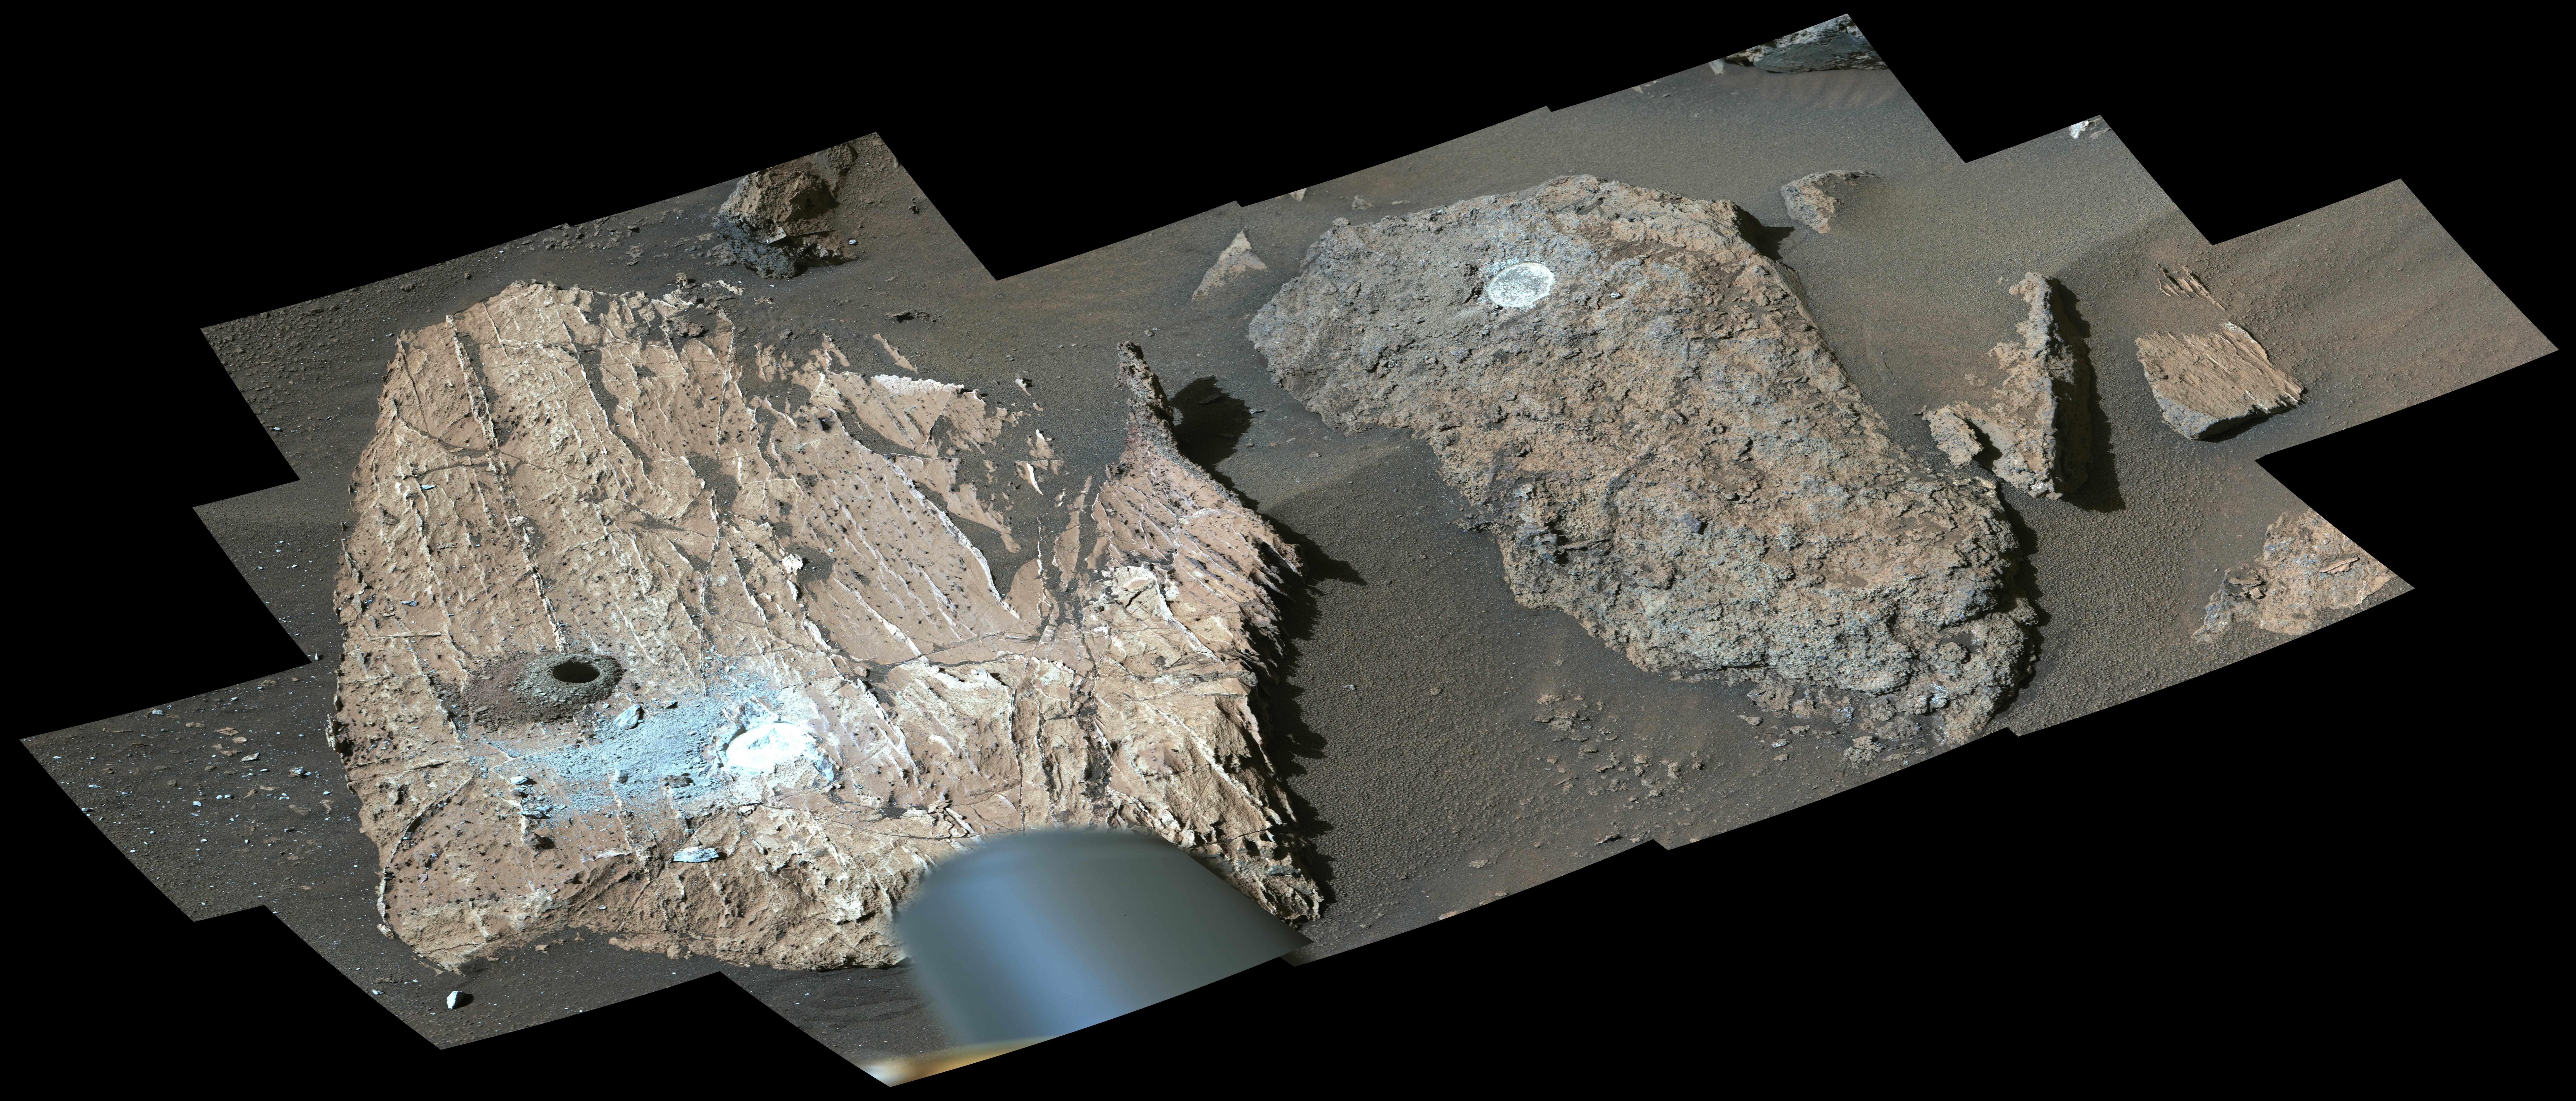

Mastcam-Z Views the ‘Cheyava Falls’ Workspace

NASA’s Perseverance Mars rover used its Mastcam-Z instrument to view this workspace around the sample collected from a rock nicknamed “Cheyava Falls.” A drill hole is visible (far left) where a sample was collected on July 21, 2024. At right is a rock nicknamed “Steamboat Mountain.” A circular white abrasion patch can be seen on each rock; these are where the rover used an abrasion tool to clear away the top surface, allowing instruments to study the rocks’ composition.

The images that make up this composite were taken by the rover’s Mastcam-Z instrument on July 23, 2024, the 1217th day, or sol, of the mission.

Arizona State University leads the operations of the Mastcam-Z instrument, working in collaboration with Malin Space Science Systems in San Diego, on the design, fabrication, testing, and operation of the cameras, and in collaboration with the Niels Bohr Institute of the University of Copenhagen on the design, fabrication, and testing of the calibration targets.

A key objective for Perseverance’s mission on Mars is astrobiology, including the search for signs of ancient microbial life. The rover will characterize the planet’s geology and past climate, pave the way for human exploration of the Red Planet, and be the first mission to collect and cache Martian rock and regolith (broken rock and dust).

Credit: NASA/JPL-Caltech/ASU/MSSS